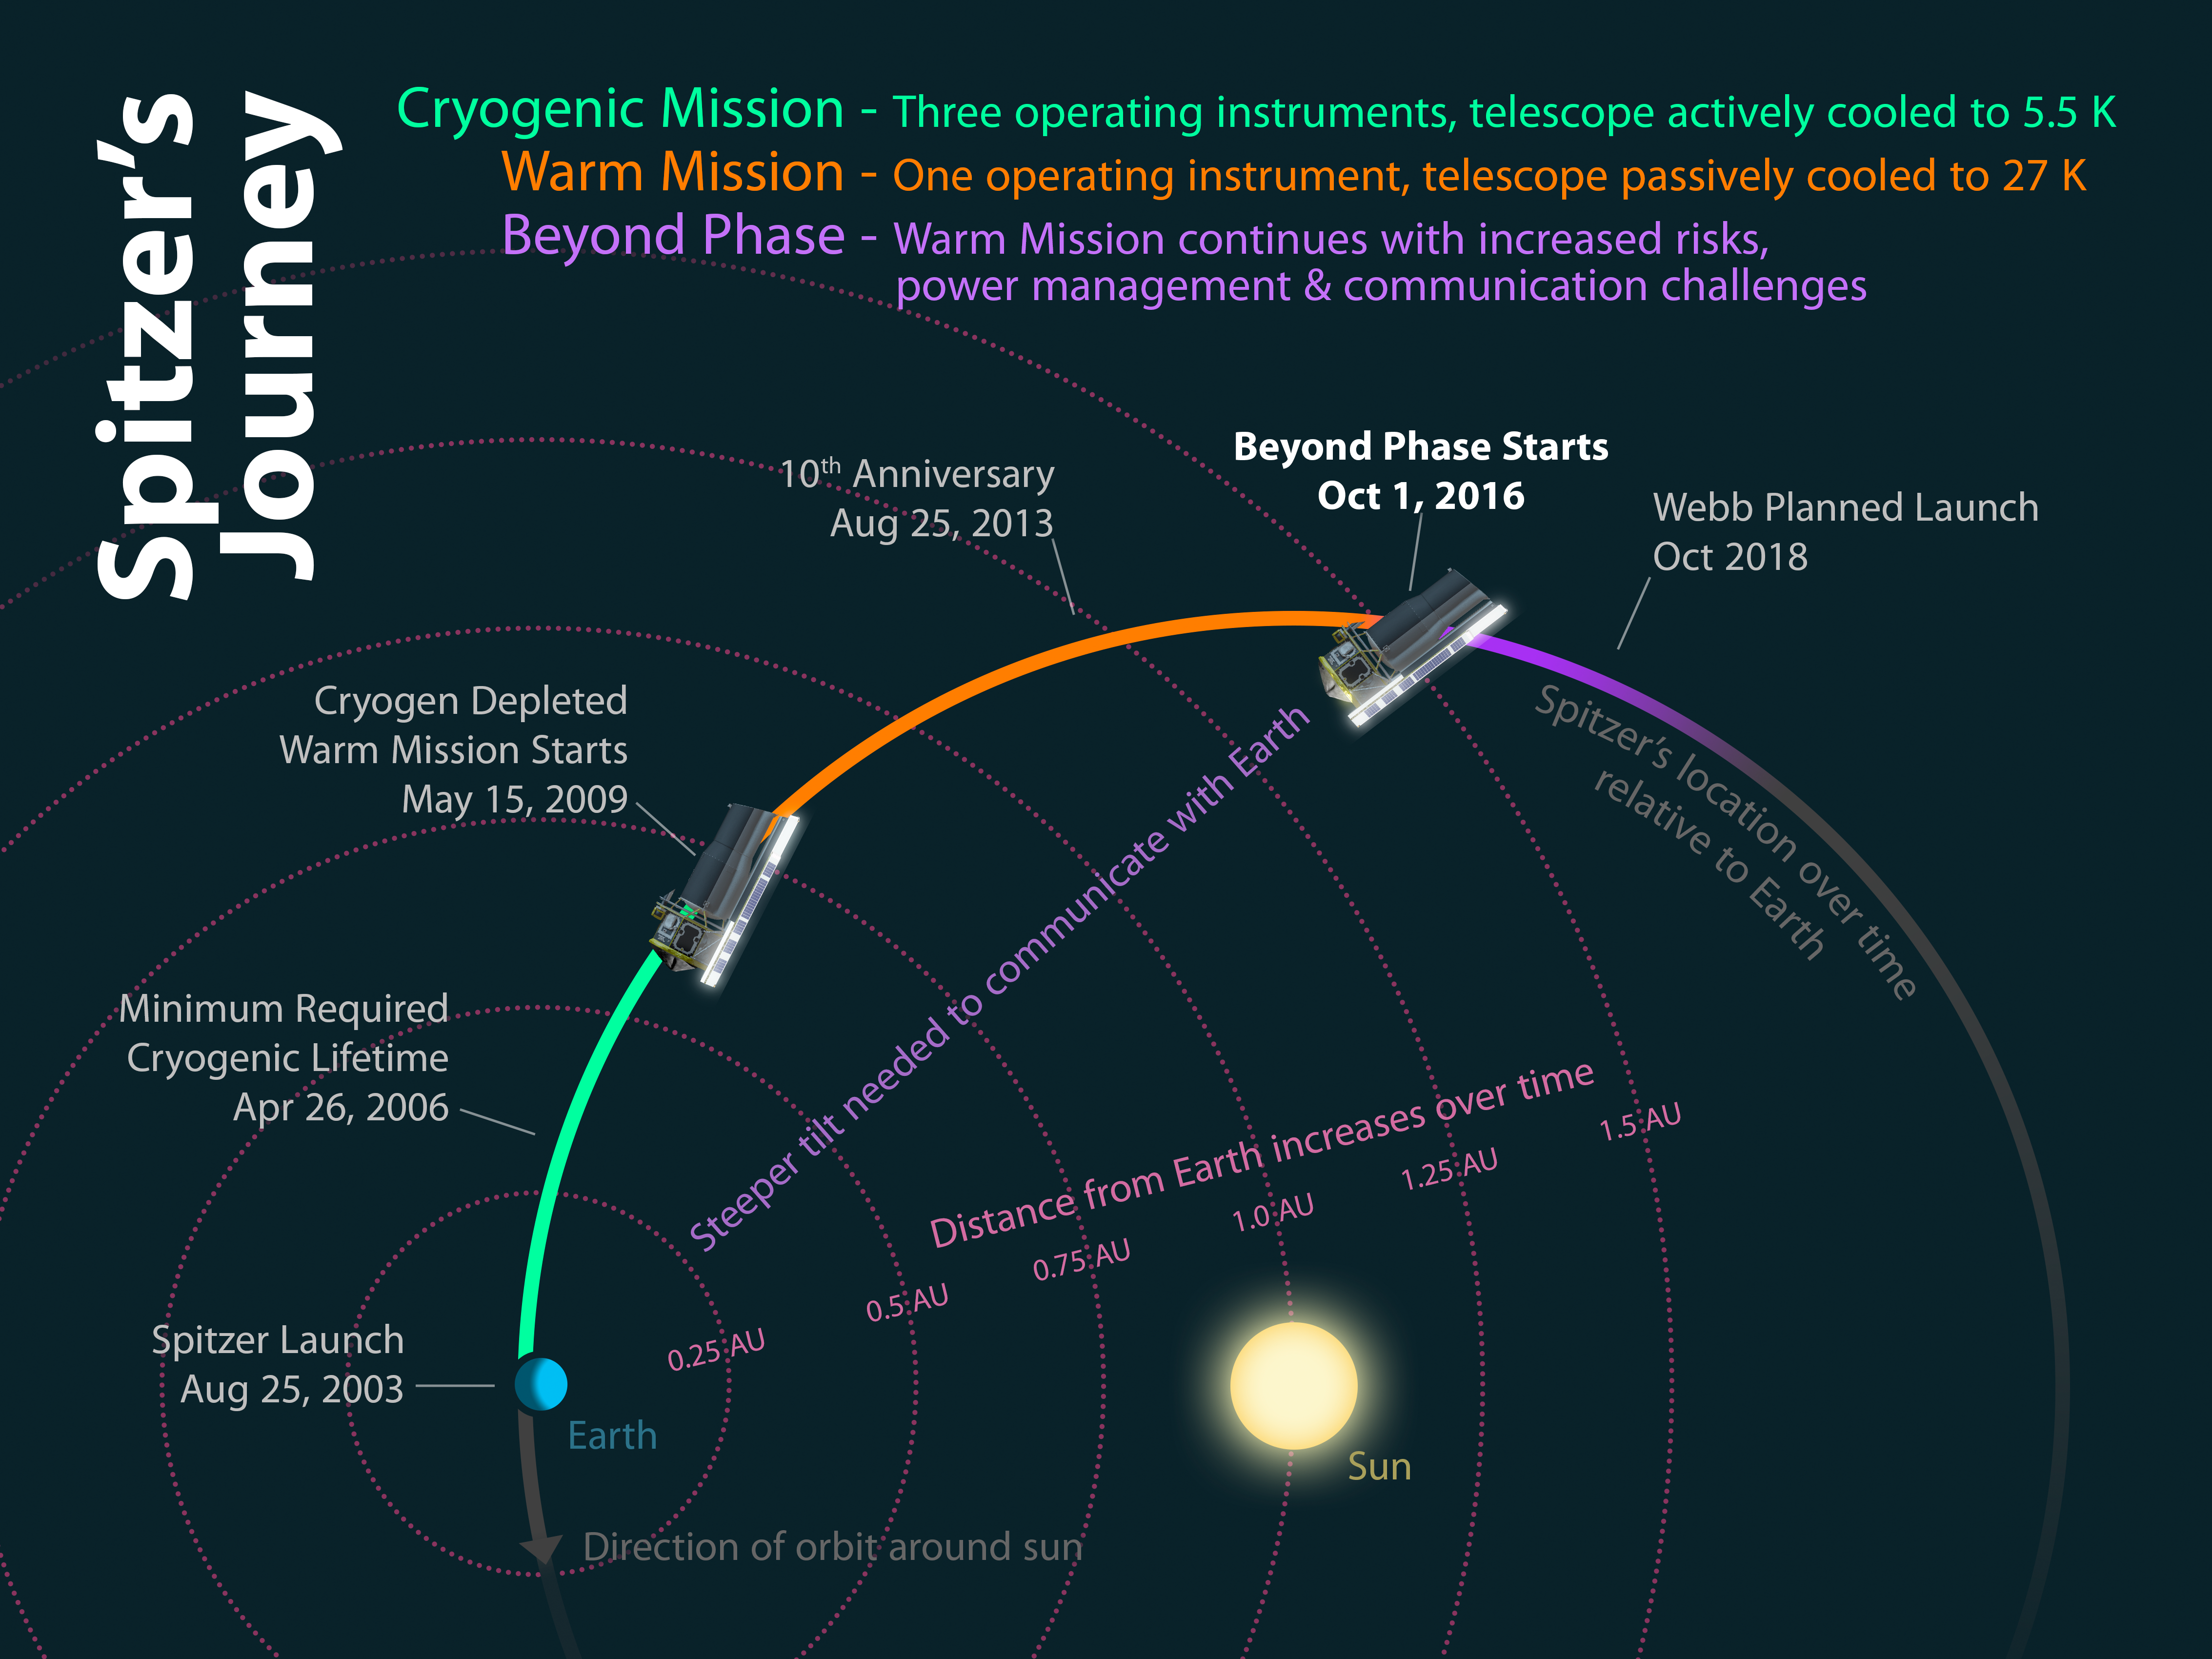

Spitzer's Journey

13 years into its mission of discovery, NASAs Spitzer Space Telescope faces increasing challenges as it enters the Beyond phase of its mission. This diagram shows how the different phases of Spitzers mission relate to its location relative to Earth over time.

Launched into an Earth-trailing orbit, Spitzer orbits the sun similarly to Earth. Because of its slightly larger orbit, Spitzer takes more than a year to circle the sun, causing it to drift further away from the Earth over time.

Initially Spitzer, was cooled cryogenically with liquid hydrogen, allowing its instruments to reach temperatures as low as 5.5 degrees Kelvin (-450 degrees Fahrenheit). This allowed all three of its science instruments, IRAC, MIPS, and IRS, to operate at peak efficiency.

Once the cryogen was depleted on May 15, 2009, Spitzer began its so-called Warm Mission. This was possible due to Spitzers clever engineering design to enable passive cooling that still maintains a telescope temperature of 27 Kelvin (-411 Fahrenheit). While significantly warmer than its initial state, it still enables its IRAC instrument to operate two channels at full efficiency.

As Spitzers distance from the Earth continues to increase along its orbit, it operates outside the design limits set for it at the beginning of its mission. This new phase has been dubbed Beyond as Spitzer faces new engineering challenges and risks. Chief among them are the increasing tilt required to point its primary antenna at Earth for communications, resulting in reduced power to the solar panels and additional stress to the batteries.

Spitzer's Beyond mission phase will last until the commissioning phase of NASA's James Webb Space Telescope, currently planned to launch in October 2018.

Credit: NASA/JPL-Caltech